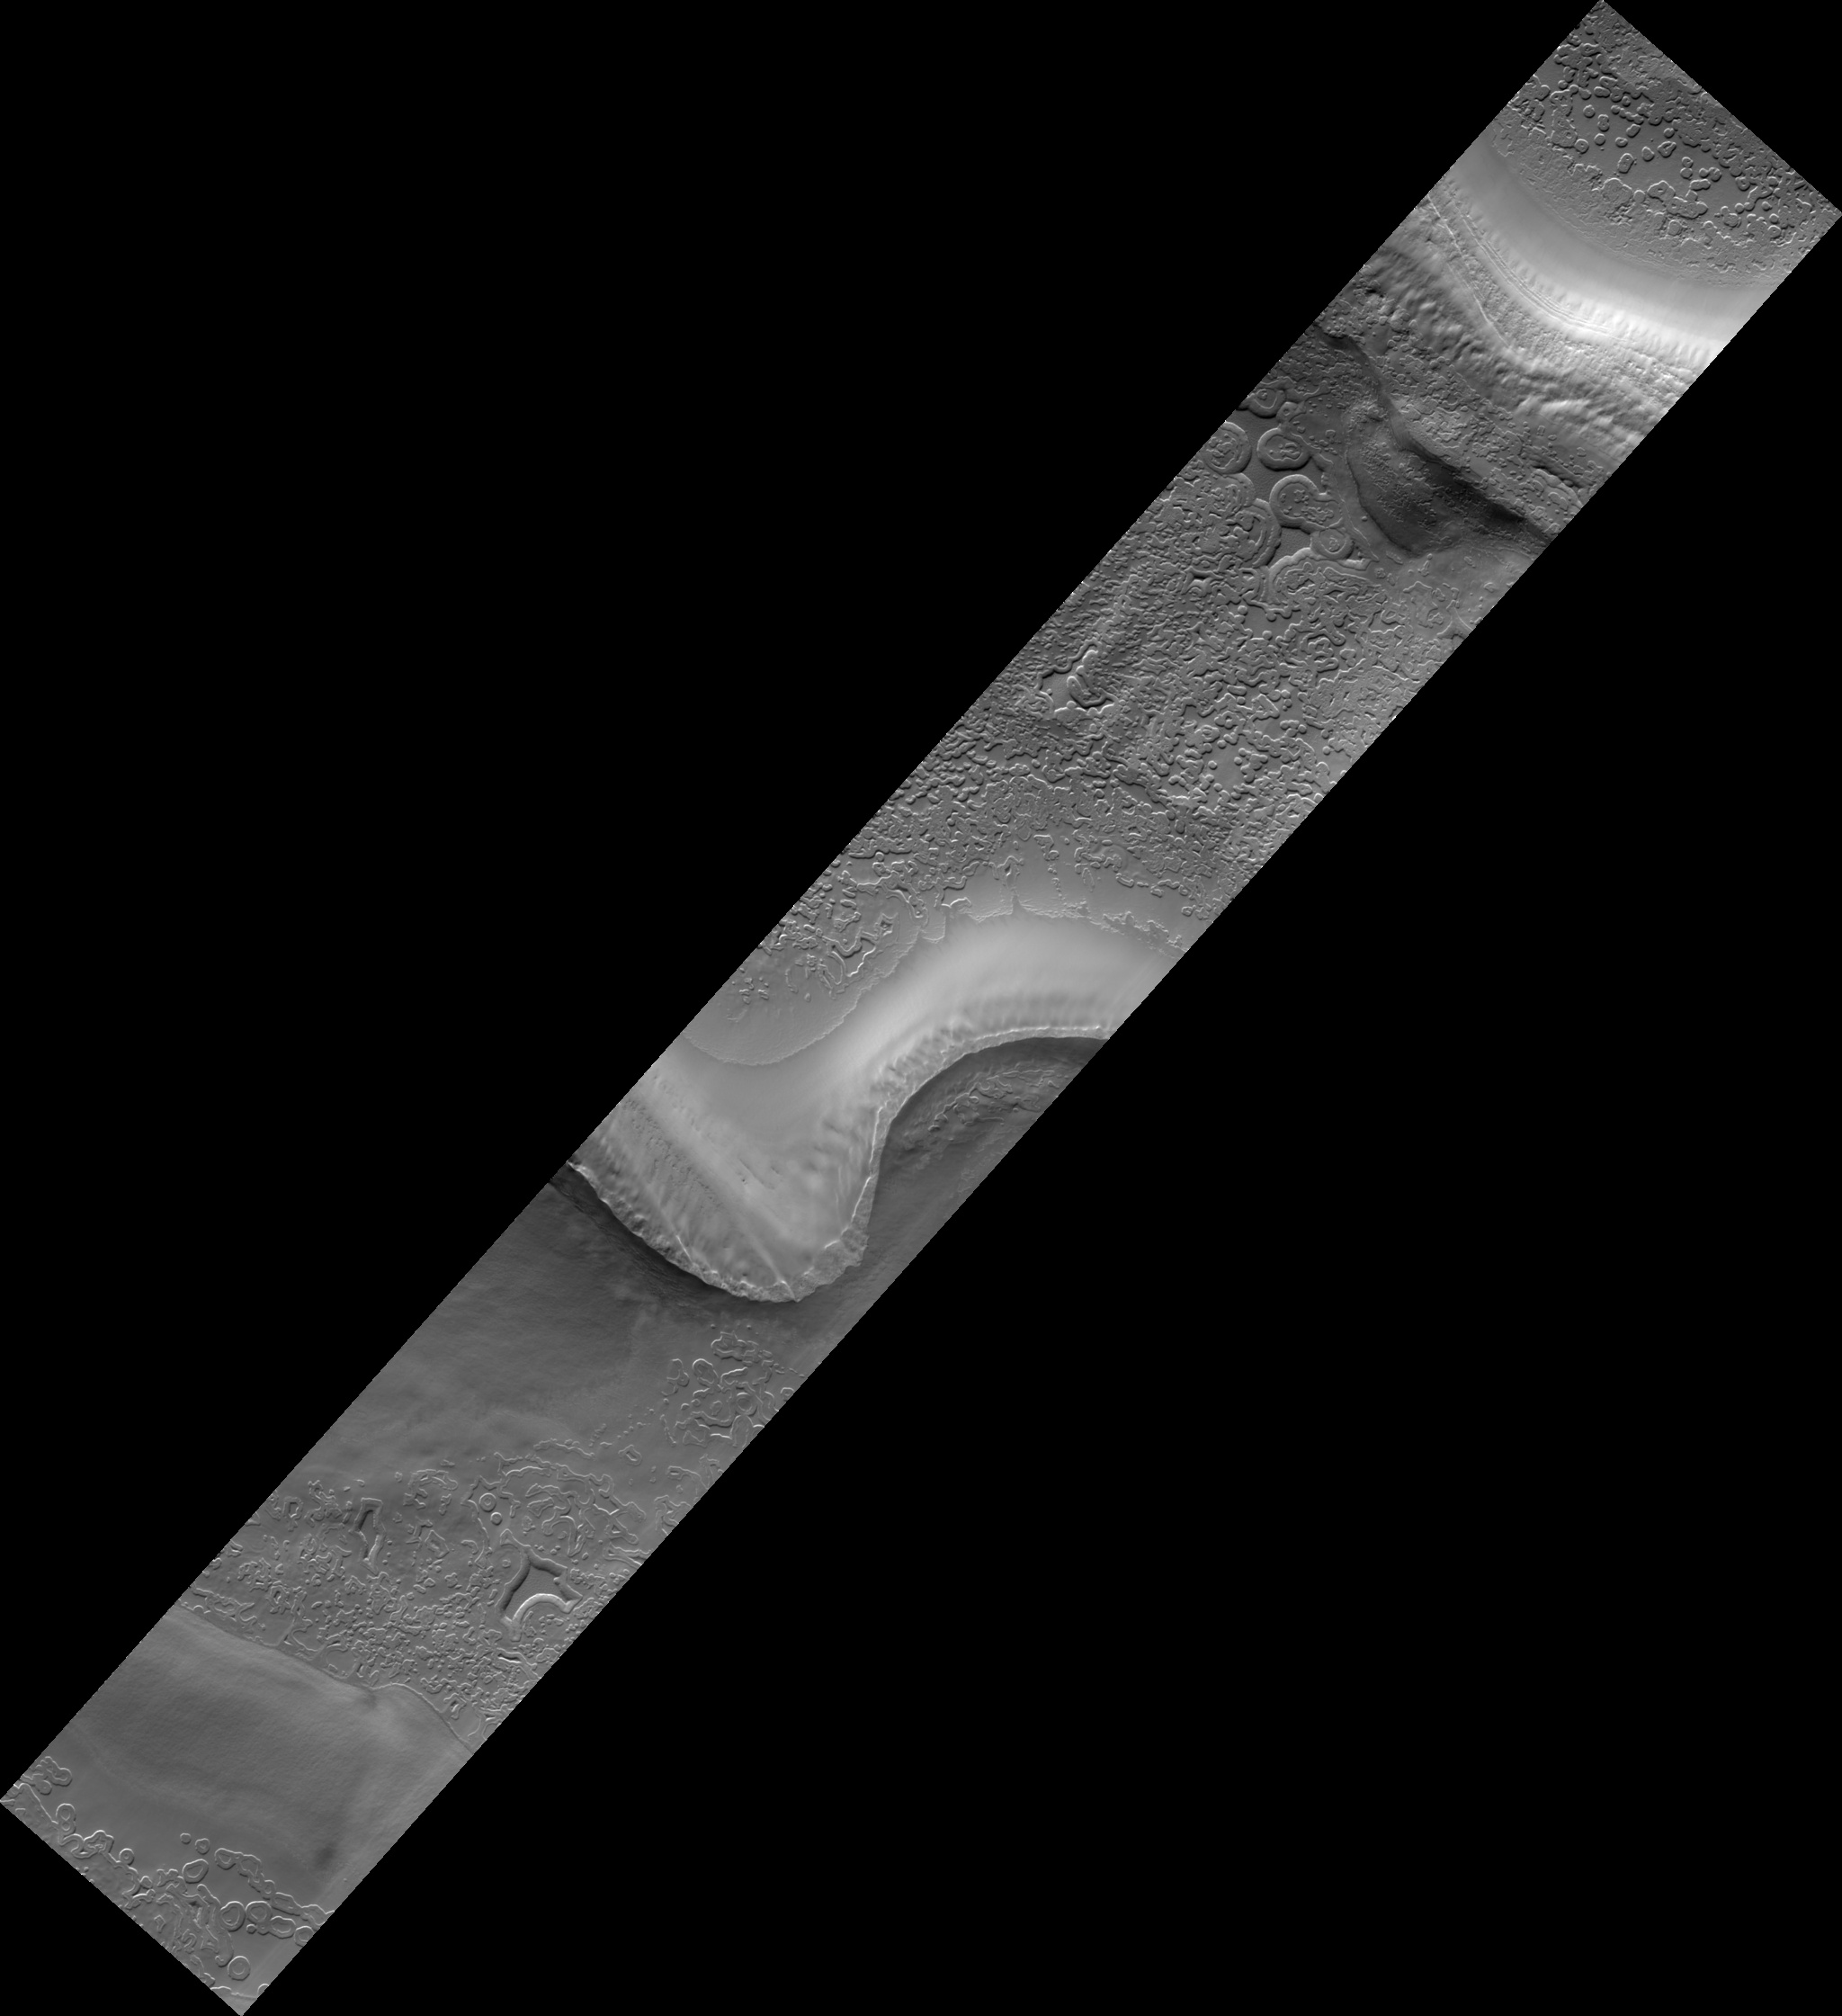

Monitoring South Polar Cap Swiss-Cheese Terrain Change

This HiRISE image (PSP_002804_0930) is taken in one of the troughs that are typical within the stack of Martian south polar layered deposits.

Viewed at low resolution, sequences of layers of different albedos, or brightnesses, and/or textures can be seen. At full resolution, the different tones and textures can be seen to be due to different shapes and sizes of polygonal fractures, surface knobiness, and surface cover and concentration of frost, often within polygonal fractures.

Faint criss-crossing troughs and dimples can be discerned on even the smoothest surfaces. Perhaps the most notable features in the image are the distinct round to heart-shaped to blob-shaped depressions scattered throughout the smooth areas, dubbed “swiss-cheese terrain.”

The smooth material is solid carbon dioxide ice representing the uppermost layer of the south polar residual cap. The retention of carbon dioxide ice throughout the year by the southern polar cap is one characteristic that distinguishes it significantly from Mars’ north polar cap. The swiss-cheese depressions are areas in which sublimation of the carbon dioxide ice was initiated at a particular location and spread laterally from that point, creating rounded depressions typically several to 10 meters deep.

In HiRISE images, it is evident that this carbon dioxide-rich material is actually comprised of several individual horizontal layers. In this particular location, several images had been acquired over the previous decade by the Mars Orbiter Camera (MOC) at slightly lower resolutions. In a series of those MOC images, the swiss-cheese depressions were seen to enlarge radially, or grow over a time period of several years.

Part of the HiRISE imaging campaign includes continued monitoring of these features (at higher resolution) to understand their growth rates and patterns. In turn, we can better comprehend the role of carbon dioxide — the main component of the Mars atmosphere — in the current Mars climate regime.

Observation Toolbox
Acquisition date: 3 March 2007
Local Mars time: 7:42 PM
Degrees latitude (centered): -87.0°
Degrees longitude (East): 281.8°
Range to target site: 247.8 km (154.9 miles)
Original image scale range: 49.6 cm/pixel (with 2 x 2 binning) so objects ~149 cm across are resolved
Map-projected scale: 50 cm/pixel and north is up
Map-projection: POLAR STEREOGRAPHIC
Emission angle: 1.6°
Phase angle: 87.0°
Solar incidence angle: 86°, with the Sun about 4° above the horizon
Solar longitude: 193.3°, Northern Summer

NASA’s Jet Propulsion Laboratory, a division of the California Institute of Technology in Pasadena, manages the Mars Reconnaissance Orbiter for NASA’s Science Mission Directorate, Washington. Lockheed Martin Space Systems, Denver, is the prime contractor for the project and built the spacecraft. The High Resolution Imaging Science Experiment is operated by the University of Arizona, Tucson, and the instrument was built by Ball Aerospace and Technology Corp., Boulder, Colo.

Credit: NASA/JPL/Univ. of Arizona